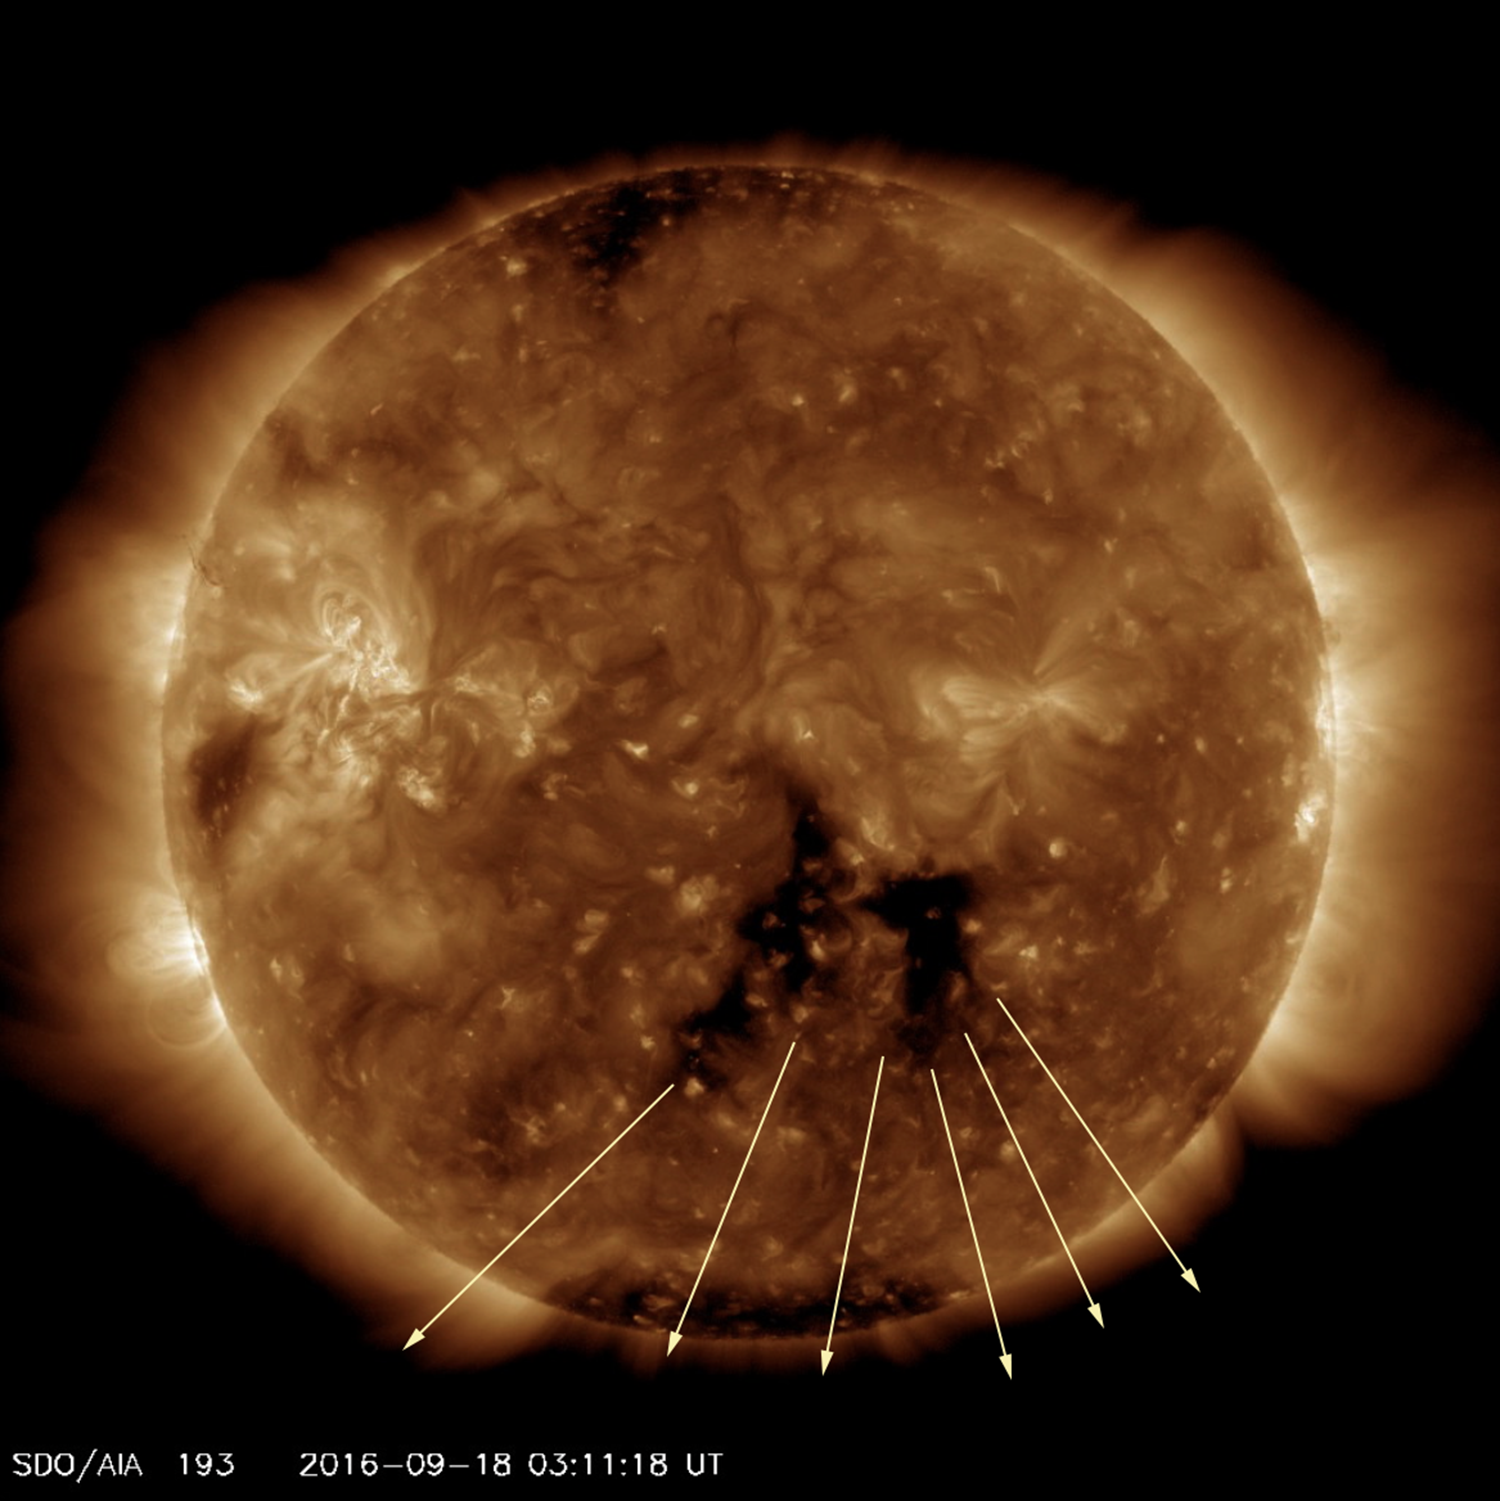

Earth-Directed Coronal Hole

A dark coronal hole that was facing towards Earth for several days spewed streams of solar wind in our direction (Sept. 18-21, 2016). A coronal hole is a magnetically open region. The magnetic fields have opened up allowing solar wind (comprised of charged particles) to stream into space. Gusts of solar wind can generate beautiful aurora when they reach Earth. The video clip shows the sun in a wavelength of extreme ultraviolet light.

Movies
PIA21067_Coronal_hole_193_best.mp4
PIA21067_Coronal_hole_193_sm.mp4

SDO is managed by NASA’s Goddard Space Flight Center, Greenbelt, Maryland, for NASA’s Science Mission Directorate, Washington. Its Atmosphere Imaging Assembly was built by the Lockheed Martin Solar Astrophysics Laboratory (LMSAL), Palo Alto, California.

Credit: NASA/GSFC/Solar Dynamics Observatory